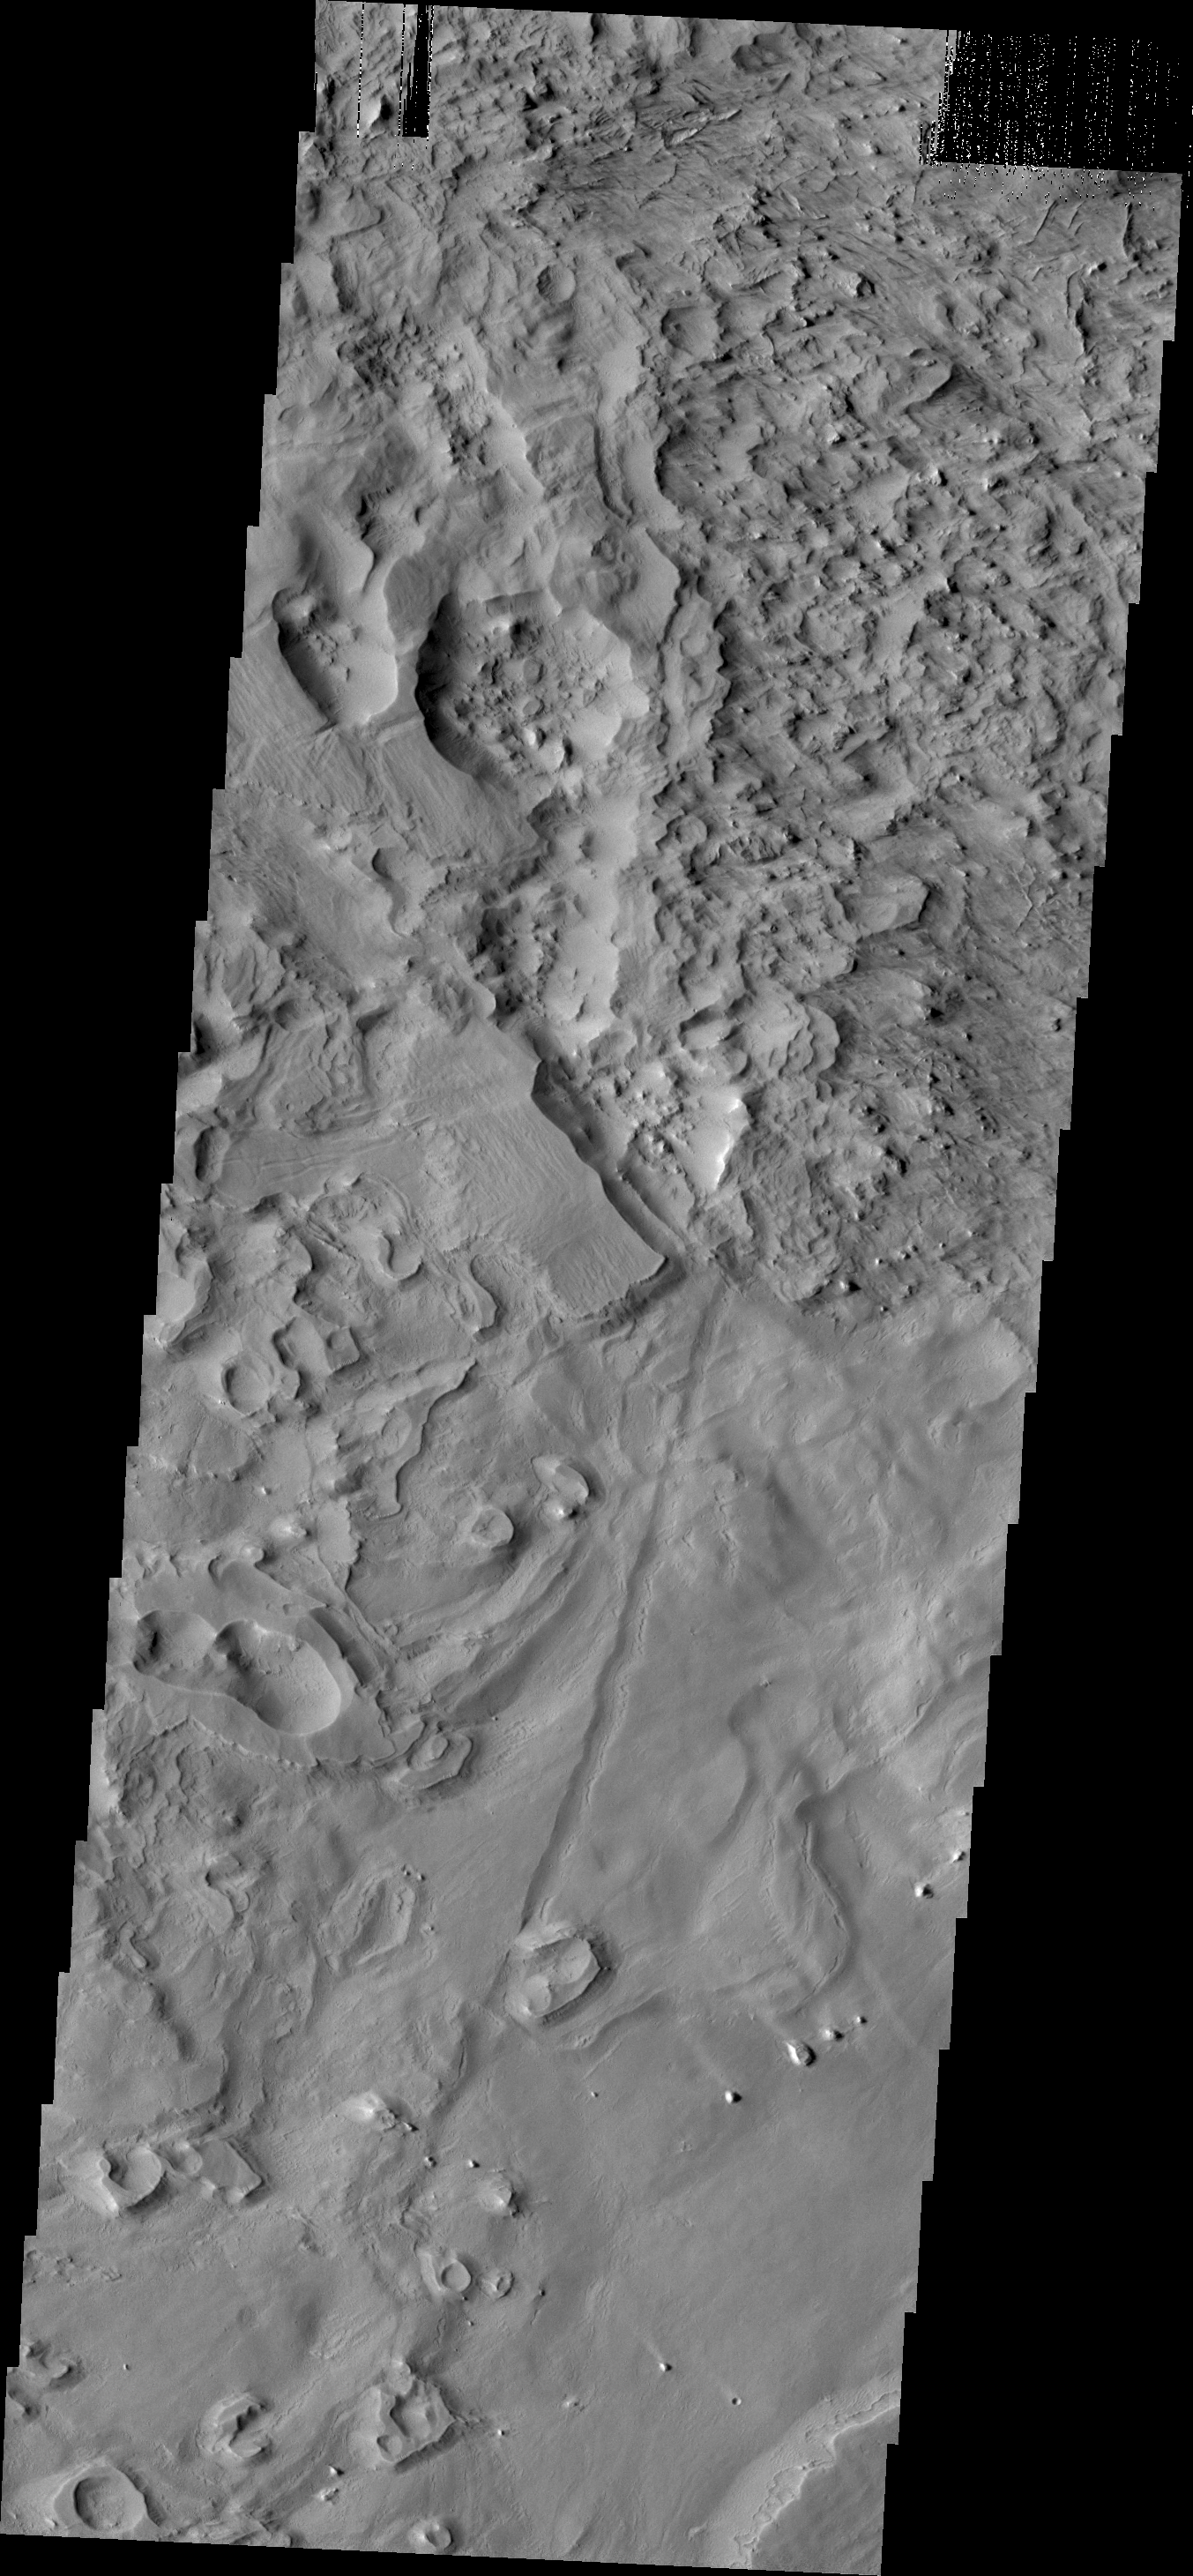

Wind Texture

This region on the north end of Gordii Dorsum has an odd texture. Wind is main source of erosion in this region, so the unusual texture may indicate that the surface material in this region is different from nearby regions.

Credit: NASA/JPL/ASU